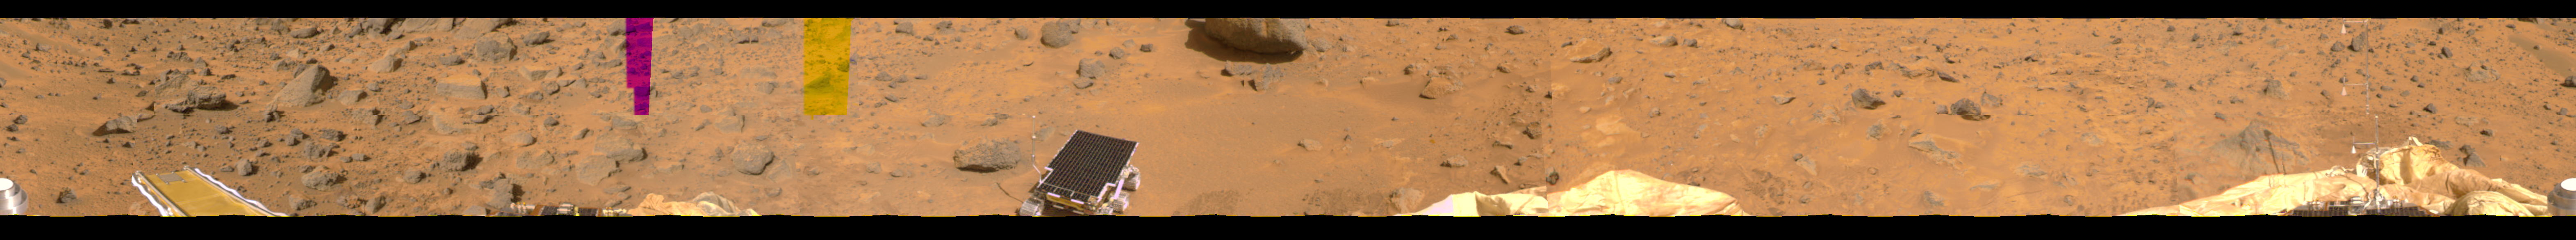

Portion of 360-degree Color Panorama

This image represents the first two tiers of a 360-degree color panorama, taken by the Imager for Mars Pathfinder (IMP). The metallic object at far lower left is a portion of the lander’s low-gain antenna. At left, the forward ramp is visible near the larger rocks dubbed “Wedge,” “Flat Top,” and “Half-Dome.” The magenta and yellow strips near the center represent portions of missing data. Rover Sojourner is situated on the soil after its successful deployment on Sol 5. To its immediate left is the rock dubbed “Barnacle Bill,” and in front of it lies the larger rock dubbed “Yogi.” Two additional areas of deflated airbags are at the right-center and right of the panorama. The mast and windsocks at far right is the Atmospheric Structure Instrument/Meteorology Package (ASI/MET). Their upward position indicates little air movement. A shadow of the ASI/MET has been cast upon a rock just in front of it, indicating sunlight is coming from the rear right.

Mars Pathfinder was developed and managed by the Jet Propulsion Laboratory (JPL) for the National Aeronautics and Space Administration. JPL is an operating division of the California Institute of Technology (Caltech). The IMP was developed by the University of Arizona Lunar and Planetary Laboratory under contract to JPL. Peter Smith is the Principal Investigator.

Credit: NASA/JPL